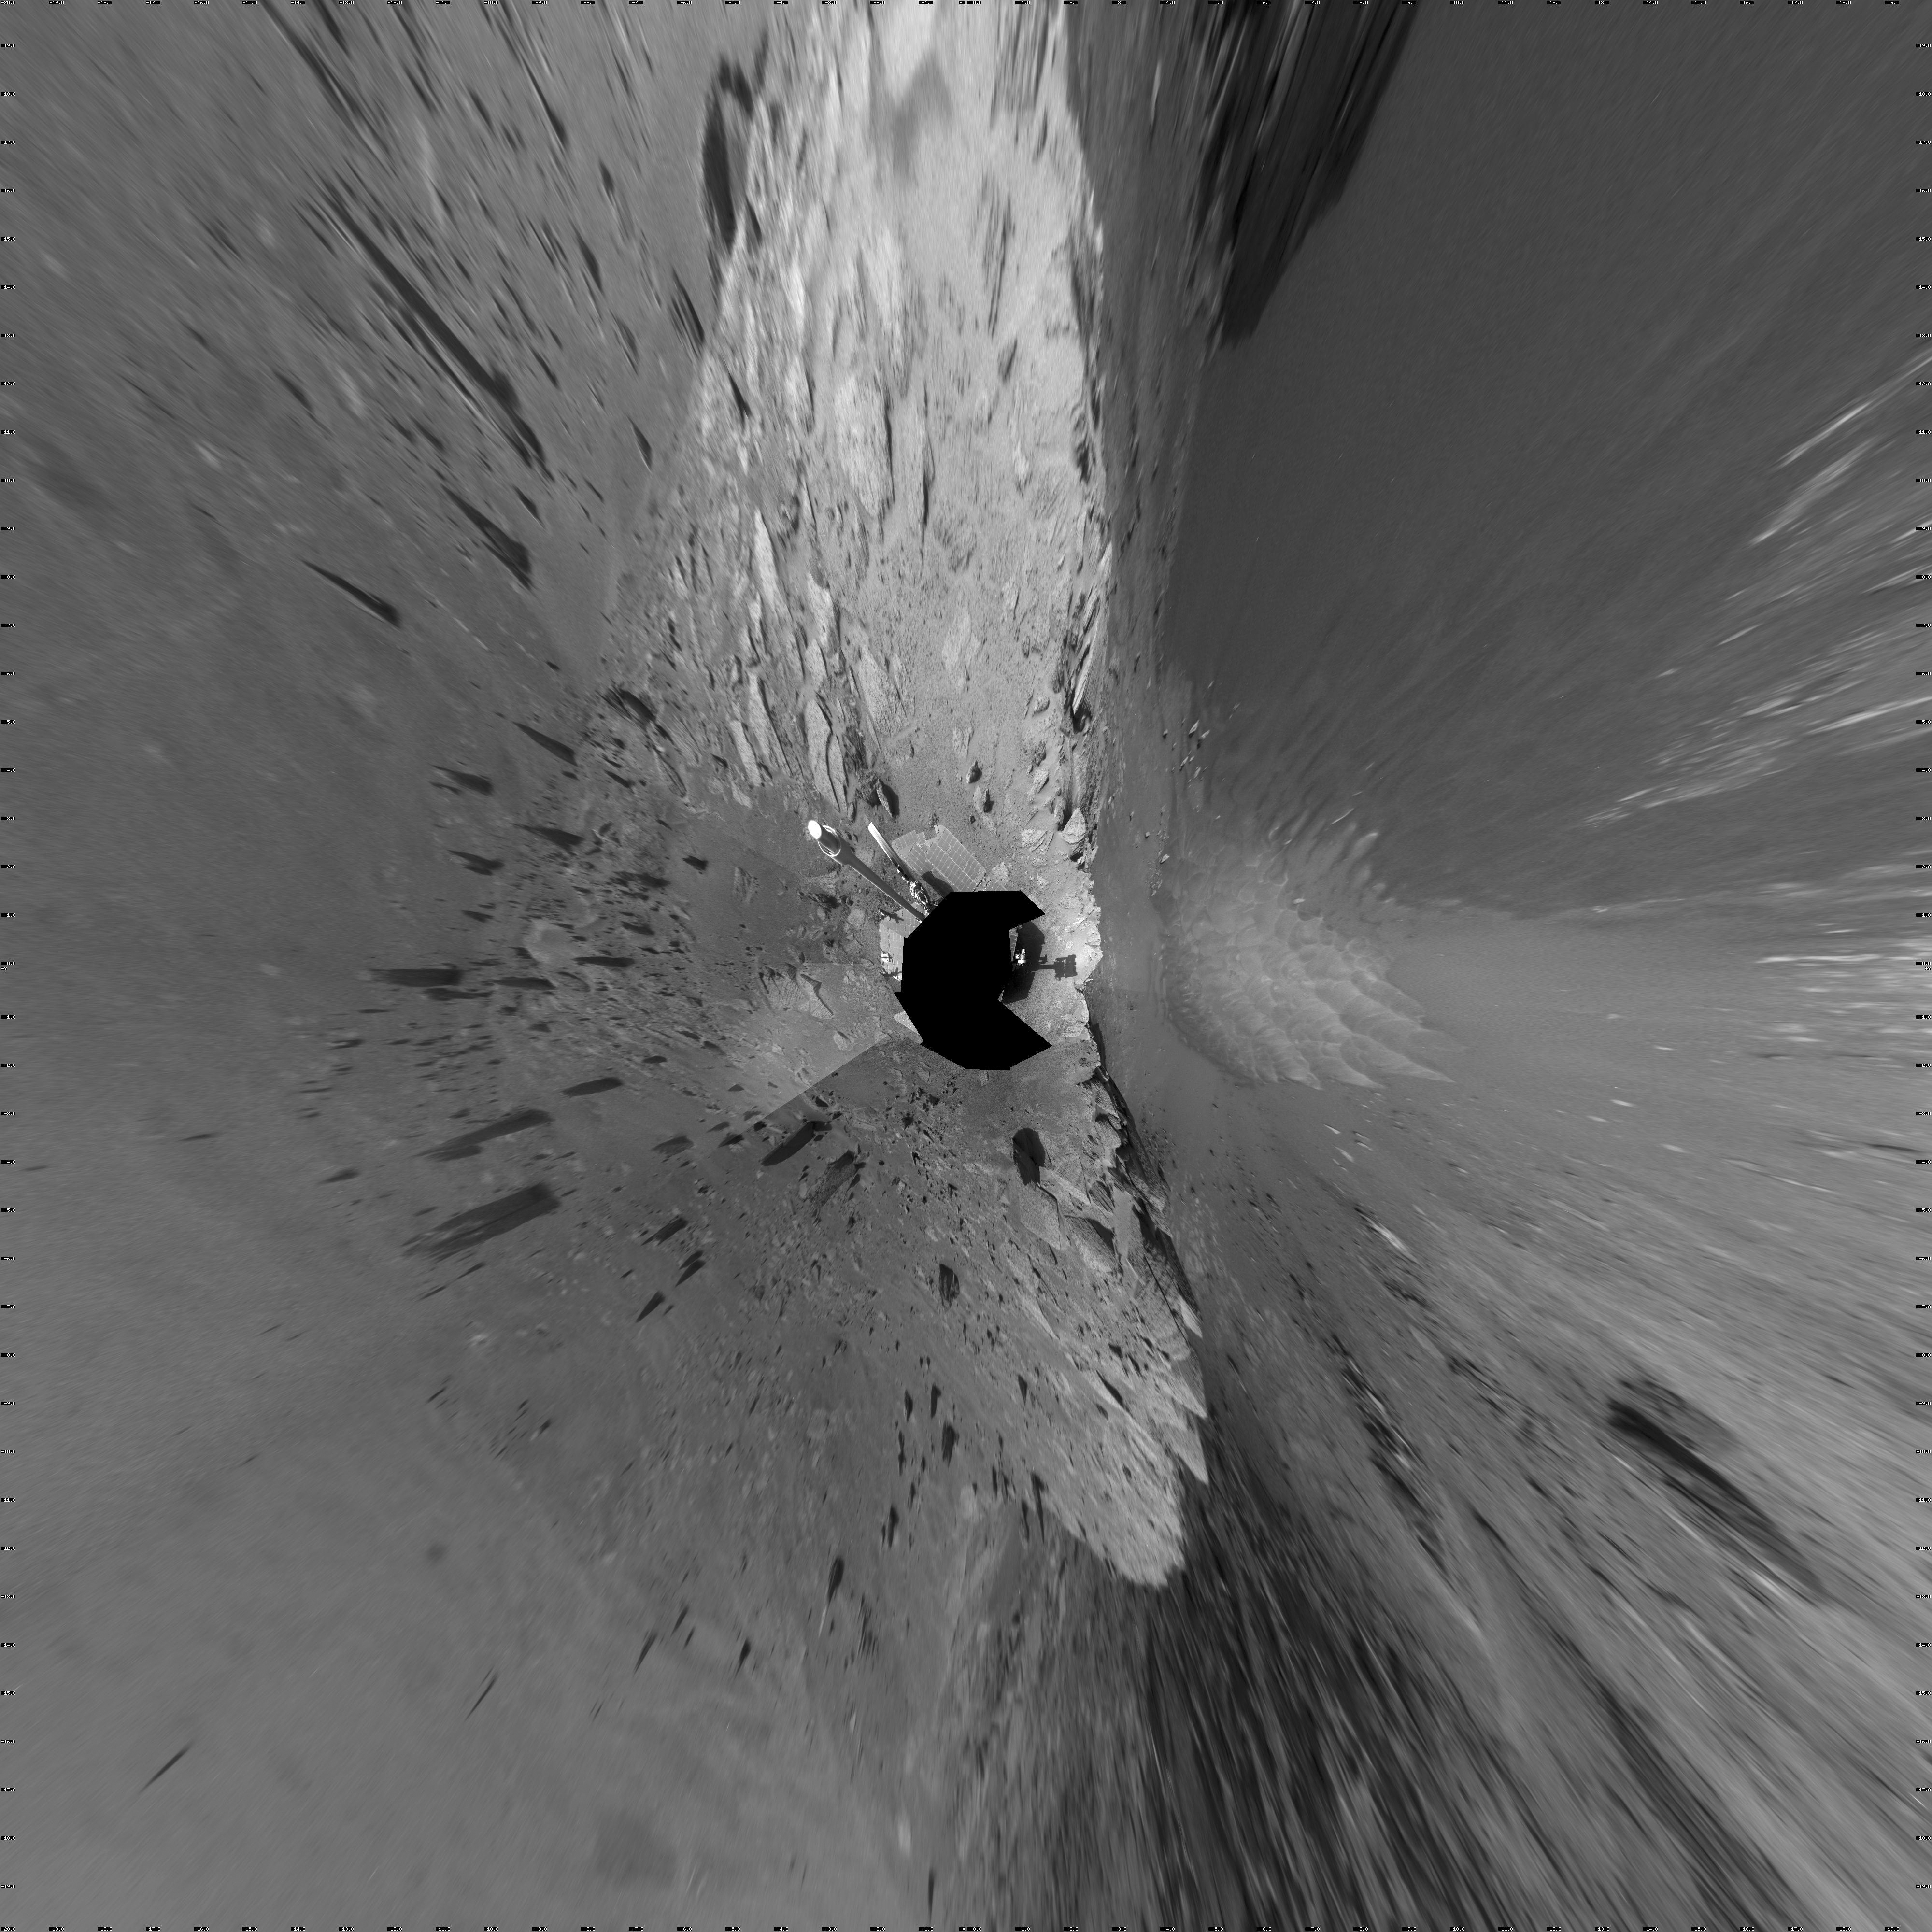

View of ‘Santa Maria’ Crater from Western Rim, Sol 2454 (Vertical)

This 360-degree mosaic of images from the navigation camera on NASA’s Mars Exploration Rover Opportunity shows the view from the western rim of “Santa Maria” crater on the 2,454th Martian day, or sol, of Opportunity’s work on Mars (Dec. 19, 2010).

The crater is about 90 meters (295 feet) in diameter. This view is presented as a vertical projection, with north at the top.

NASA’s Jet Propulsion Laboratory, a division of the California Institute of Technology in Pasadena, manages the Mars Exploration Rover Project for the NASA Science Mission Directorate, Washington.

Credit: NASA/JPL-Caltech